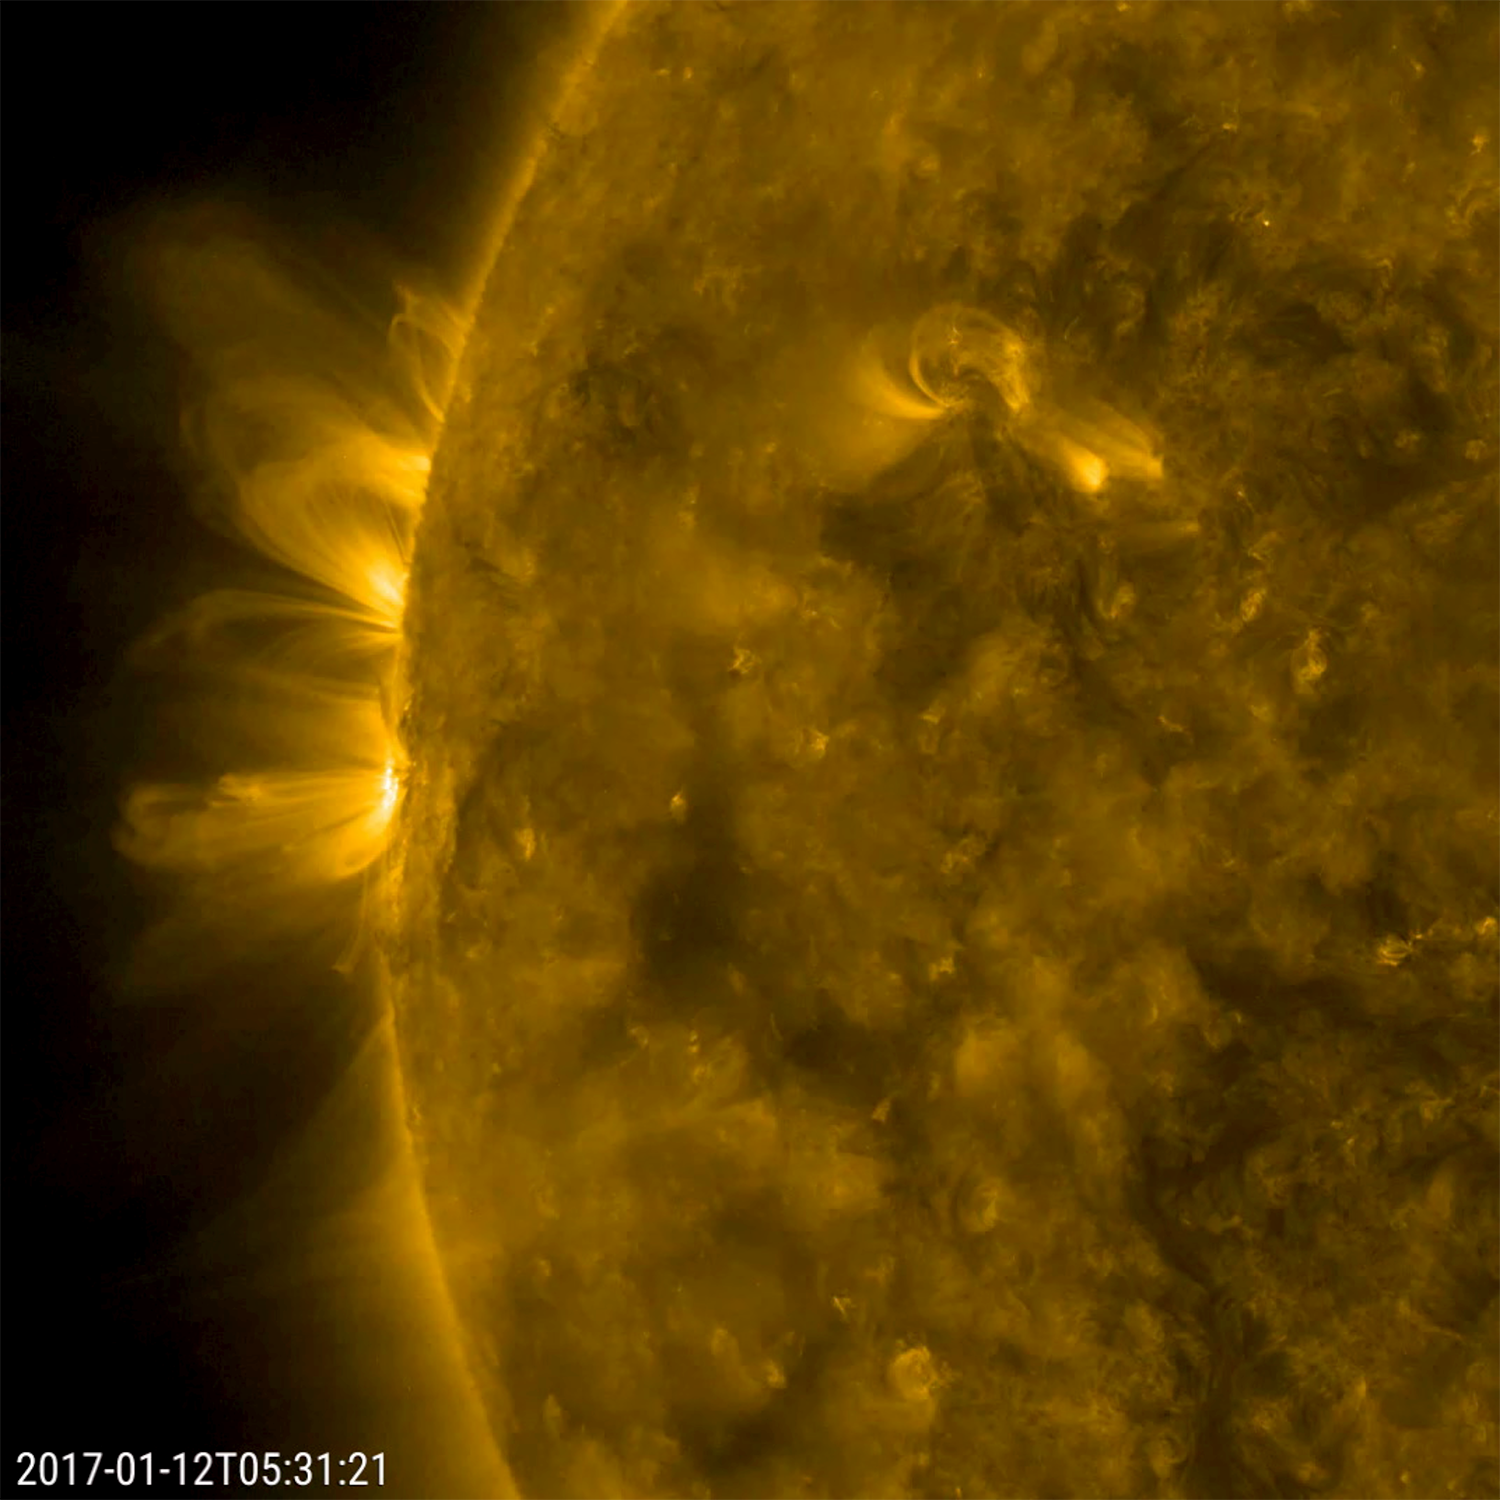

Organized Arches

Magnetic arcs of plasma that spiraled above two active regions held their shape fairly well over 18 hours (Jan. 11-12, 2017). The charged plasma is being controlled the magnetic field lines of the active regions. The field lines become clearly visible when viewed in this wavelength of extreme ultraviolet light. Often the arches bend and twist more dynamically than the relatively stable ones seen here.

Movies
PIA12327_Loops_left171_best.mp4
PIA12327_Loops_left171_sm.mp4

SDO is managed by NASA’s Goddard Space Flight Center, Greenbelt, Maryland, for NASA’s Science Mission Directorate, Washington. Its Atmosphere Imaging Assembly was built by the Lockheed Martin Solar Astrophysics Laboratory (LMSAL), Palo Alto, California.

Credit: NASA/GSFC/Solar Dynamics Observatory